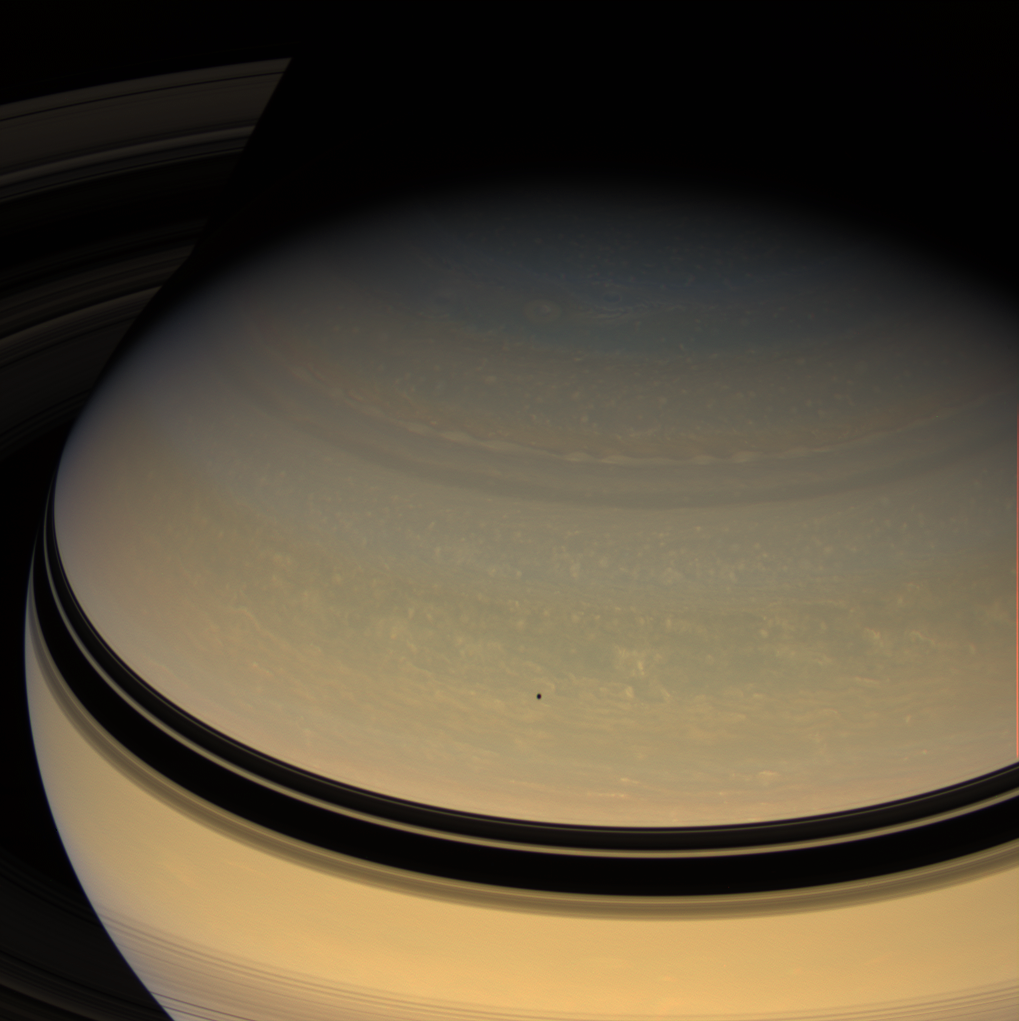

Over the Top

Saturn dominates this colorful view, taken from a vantage point high above the rings. From here the Cassini spacecraft can see the rings’ far side, where the dark shadow of Saturn abruptly terminates their visibility.

Mimas (397 kilometers, or 247 miles across) casts its shadow onto the planet’s northern latitudes below center.

This view looks toward the unilluminated side of the rings from about 27 degrees above the ringplane.

Images taken using red, green and blue spectral filters were combined to create this natural color view. The images were acquired with the Cassini spacecraft wide-angle camera on Feb. 26, 2008 at a distance of approximately 1.6 million kilometers (1 million miles) from Saturn. Image scale is 93 kilometers (58 miles) per pixel.

The Cassini-Huygens mission is a cooperative project of NASA, the European Space Agency and the Italian Space Agency. The Jet Propulsion Laboratory, a division of the California Institute of Technology in Pasadena, manages the mission for NASA’s Science Mission Directorate, Washington, D.C. The Cassini orbiter and its two onboard cameras were designed, developed and assembled at JPL. The imaging operations center is based at the Space Science Institute in Boulder, Colo.

Credit: NASA/JPL/Space Science Institute